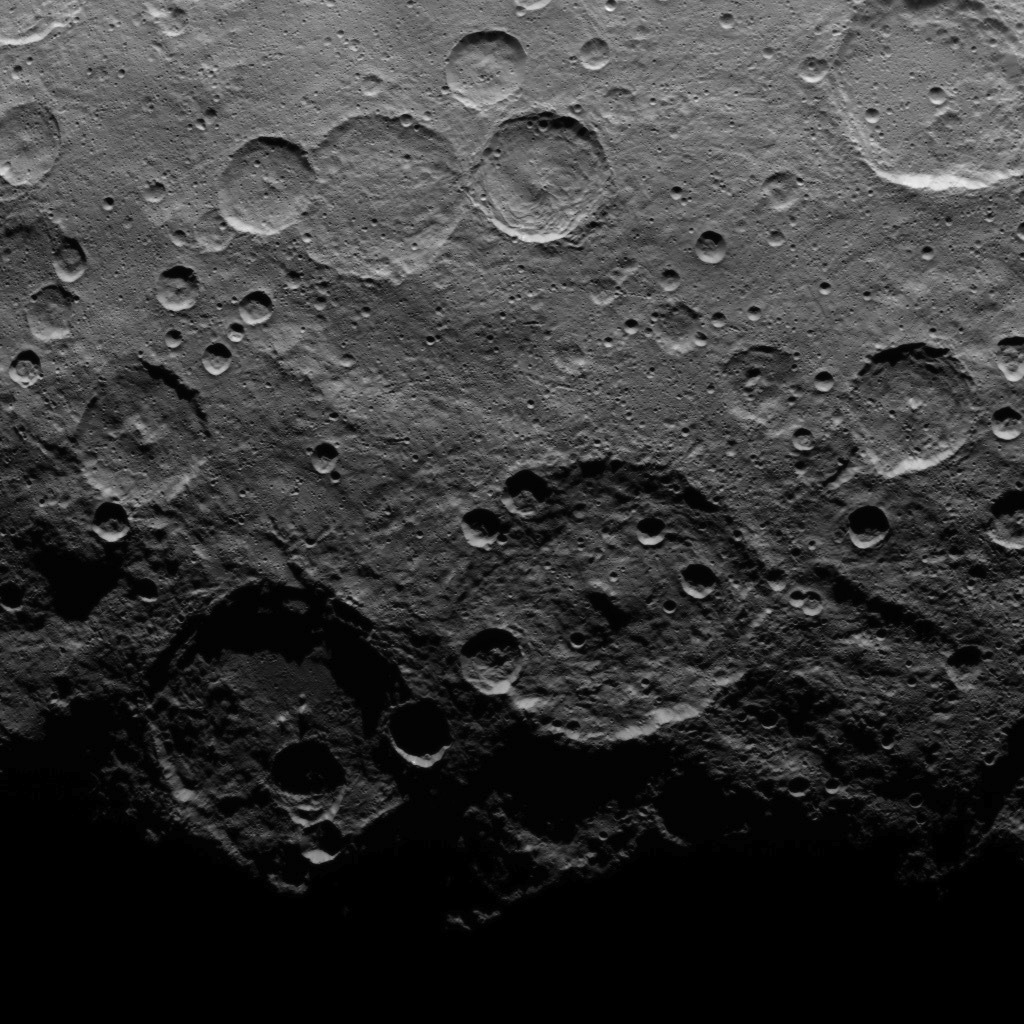

Dawn Survey Orbit Image 33

This image, taken by NASA’s Dawn spacecraft, shows dwarf planet Ceres from an altitude of 2,700 miles (4,400 kilometers). The image, with a resolution of 1,400 feet (410 meters) per pixel, was taken on June 25, 2015.

Dawn’s mission is managed by JPL for NASA’s Science Mission Directorate in Washington. Dawn is a project of the directorate’s Discovery Program, managed by NASA’s Marshall Space Flight Center in Huntsville, Alabama. UCLA is responsible for overall Dawn mission science. Orbital ATK, Inc., in Dulles, Virginia, designed and built the spacecraft. The German Aerospace Center, the Max Planck Institute for Solar System Research, the Italian Space Agency and the Italian National Astrophysical Institute are international partners on the mission team.

Credit: NASA/JPL-Caltech/UCLA/MPS/DLR/IDA